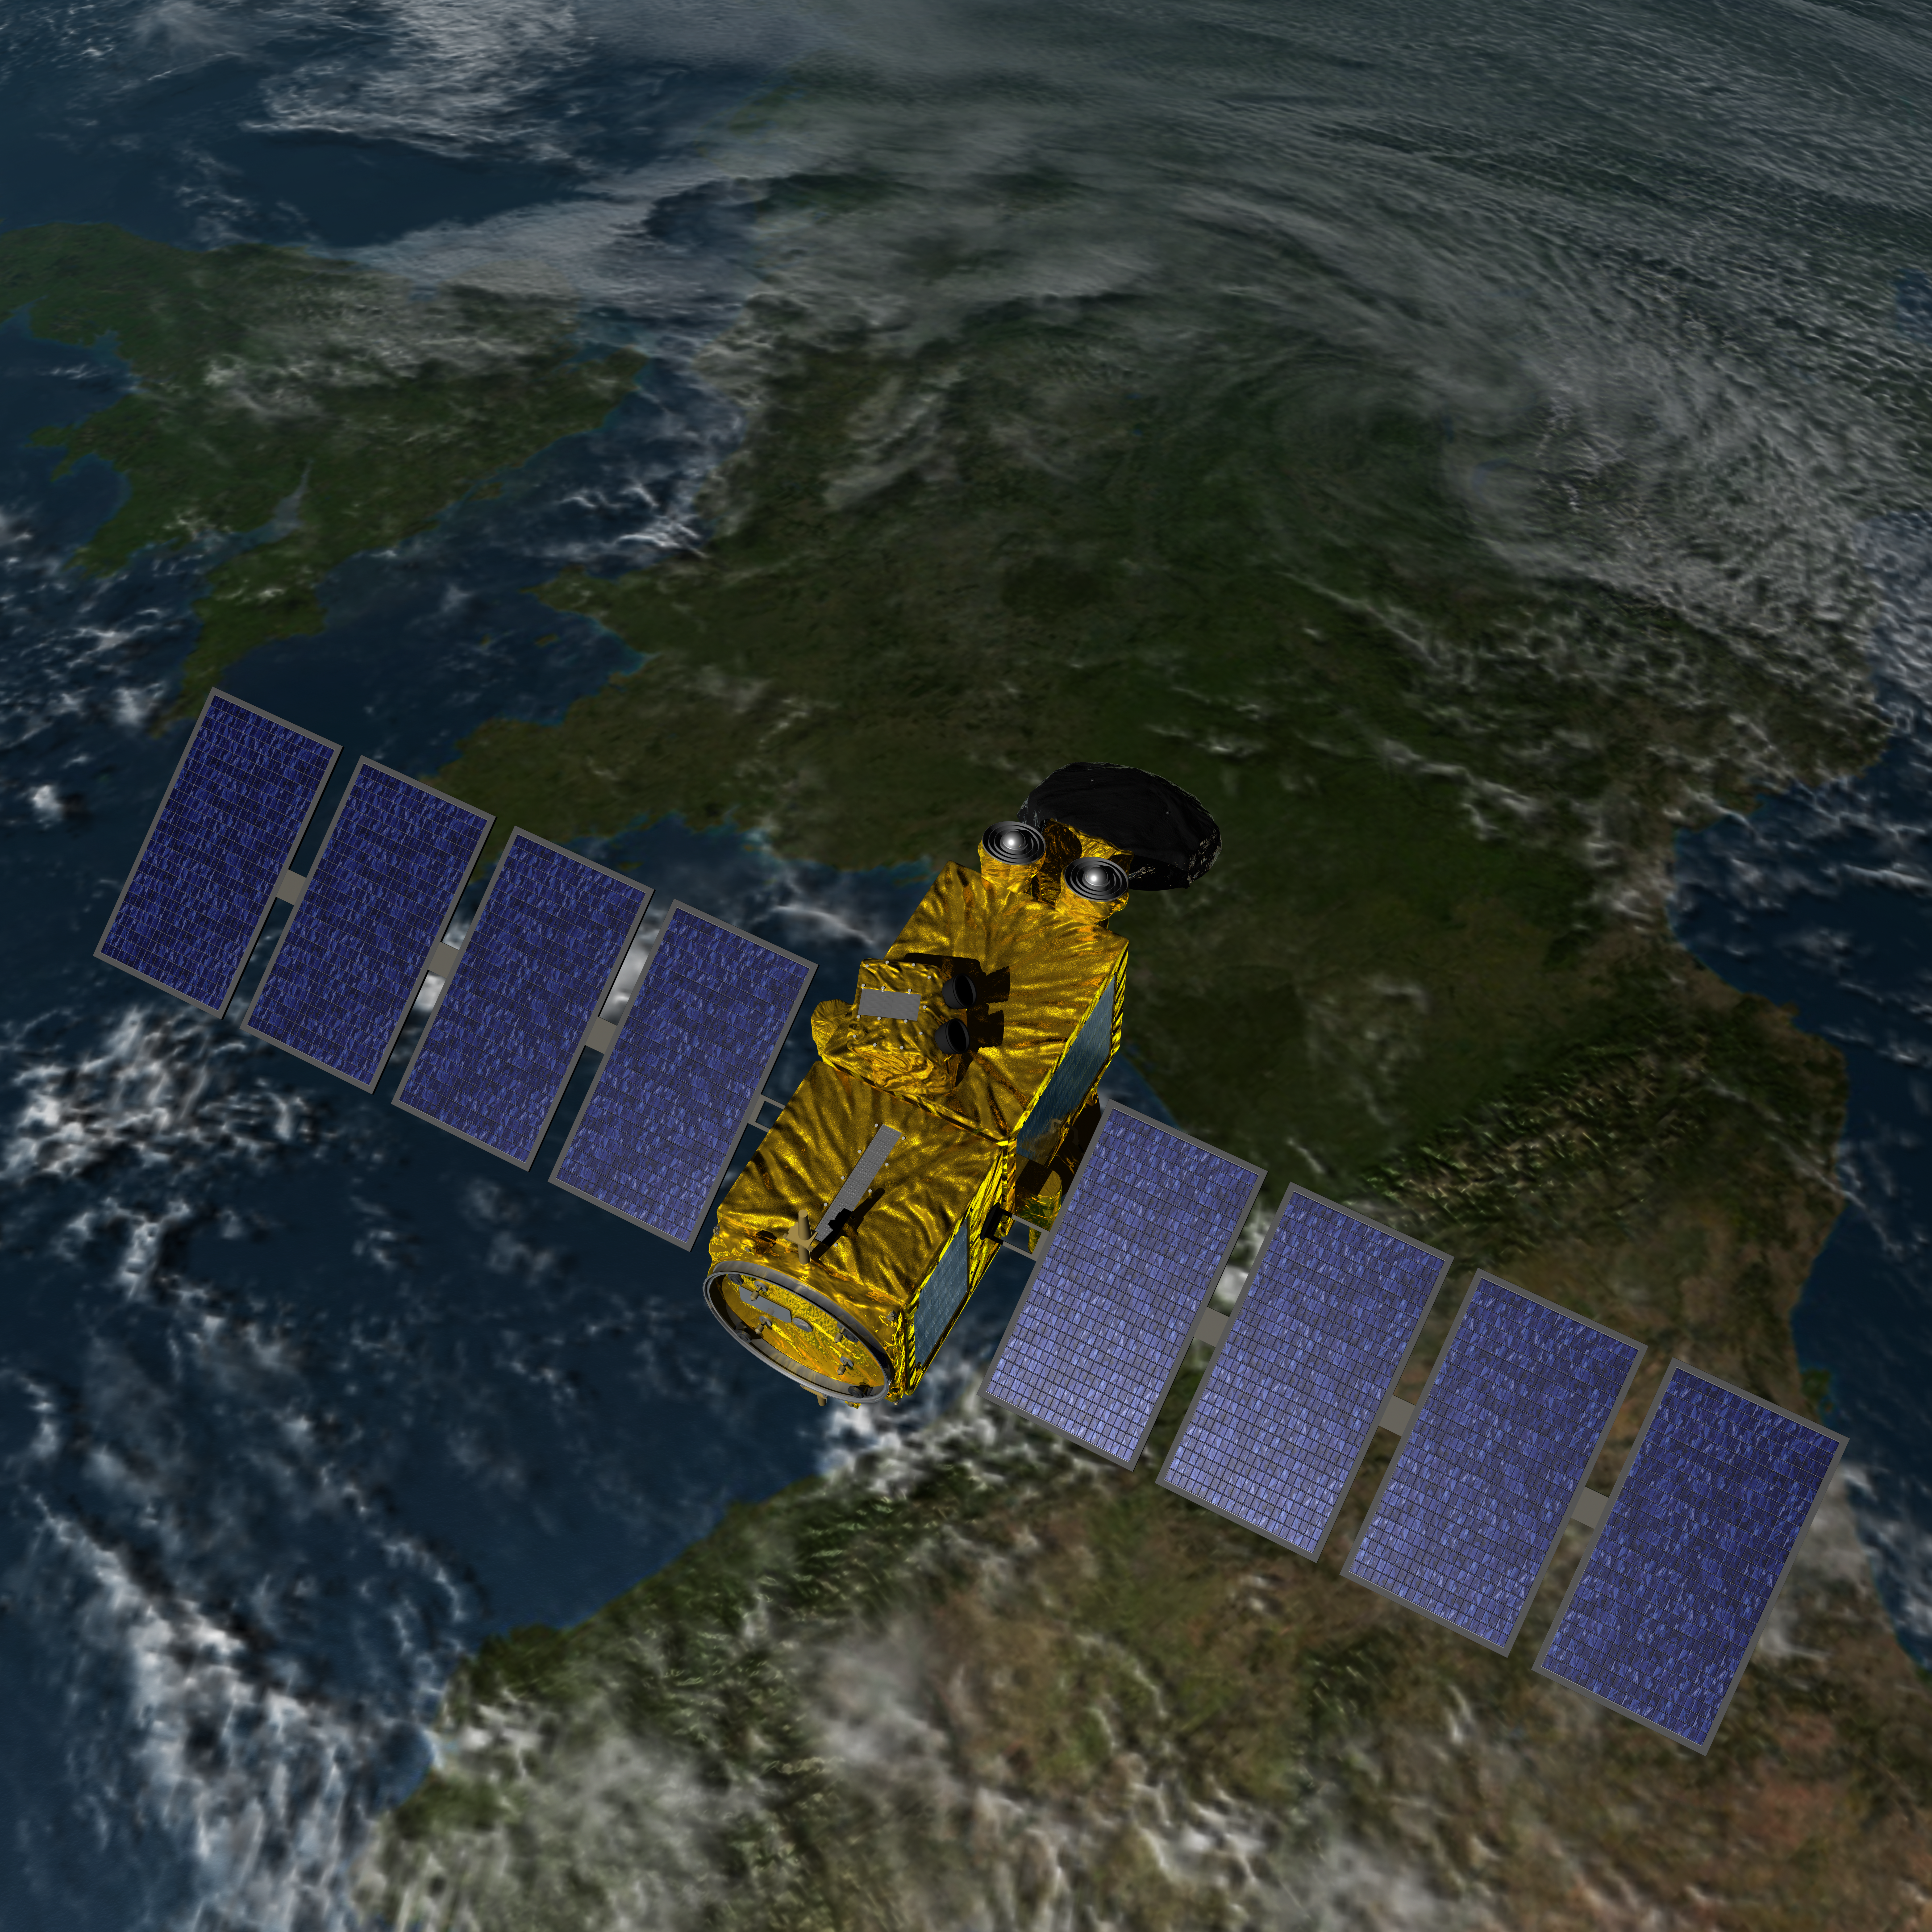

Artist’s Concept of U.S.-European Jason-3 Ocean Altimetry Satellite over France

Artist’s concept of the U.S./European Jason-3 spacecraft over France.

Jason-3 is the fourth mission in U.S.-European series of satellite missions that measure the height of the ocean surface. Scheduled to launch in 2015, the mission will extend the time series of ocean surface topography measurements (the hills and valleys of the ocean surface) begun by the TOPEX/Poseidon satellite mission in 1992 and continuing through the currently operating Jason-1 (launched in 2001) and OSTM/Jason-2 (launched in 2008) missions. These measurements provide scientists with critical information about circulation patterns in the ocean and about both global and regional changes in sea level and the climate implications of a warming world.

The primary instrument on Jason-3 is a radar altimeter. The altimeter will measure sea-level variations over the global ocean with very high accuracy (as 1.3 inches or 3.3 centimeters, with a goal of achieving 1 inch or 2.5 centimeters). Continual, long-term, reliable data of changes in ocean surface topography will be generated and will be used by scientists and operational agencies (NOAA, European weather agencies, marine operators, etc.) for scientific research and operational oceanography for the benefit of society.

For more information on Jason-3, visit: http://sealevel.jpl.nasa.gov/missions/jason3/.

Photojournal Note: The Jason-3 launch date is Sunday, Jan. 17, 2016, 10:42 A.M. PST.

Credit: NASA/JPL-Caltech